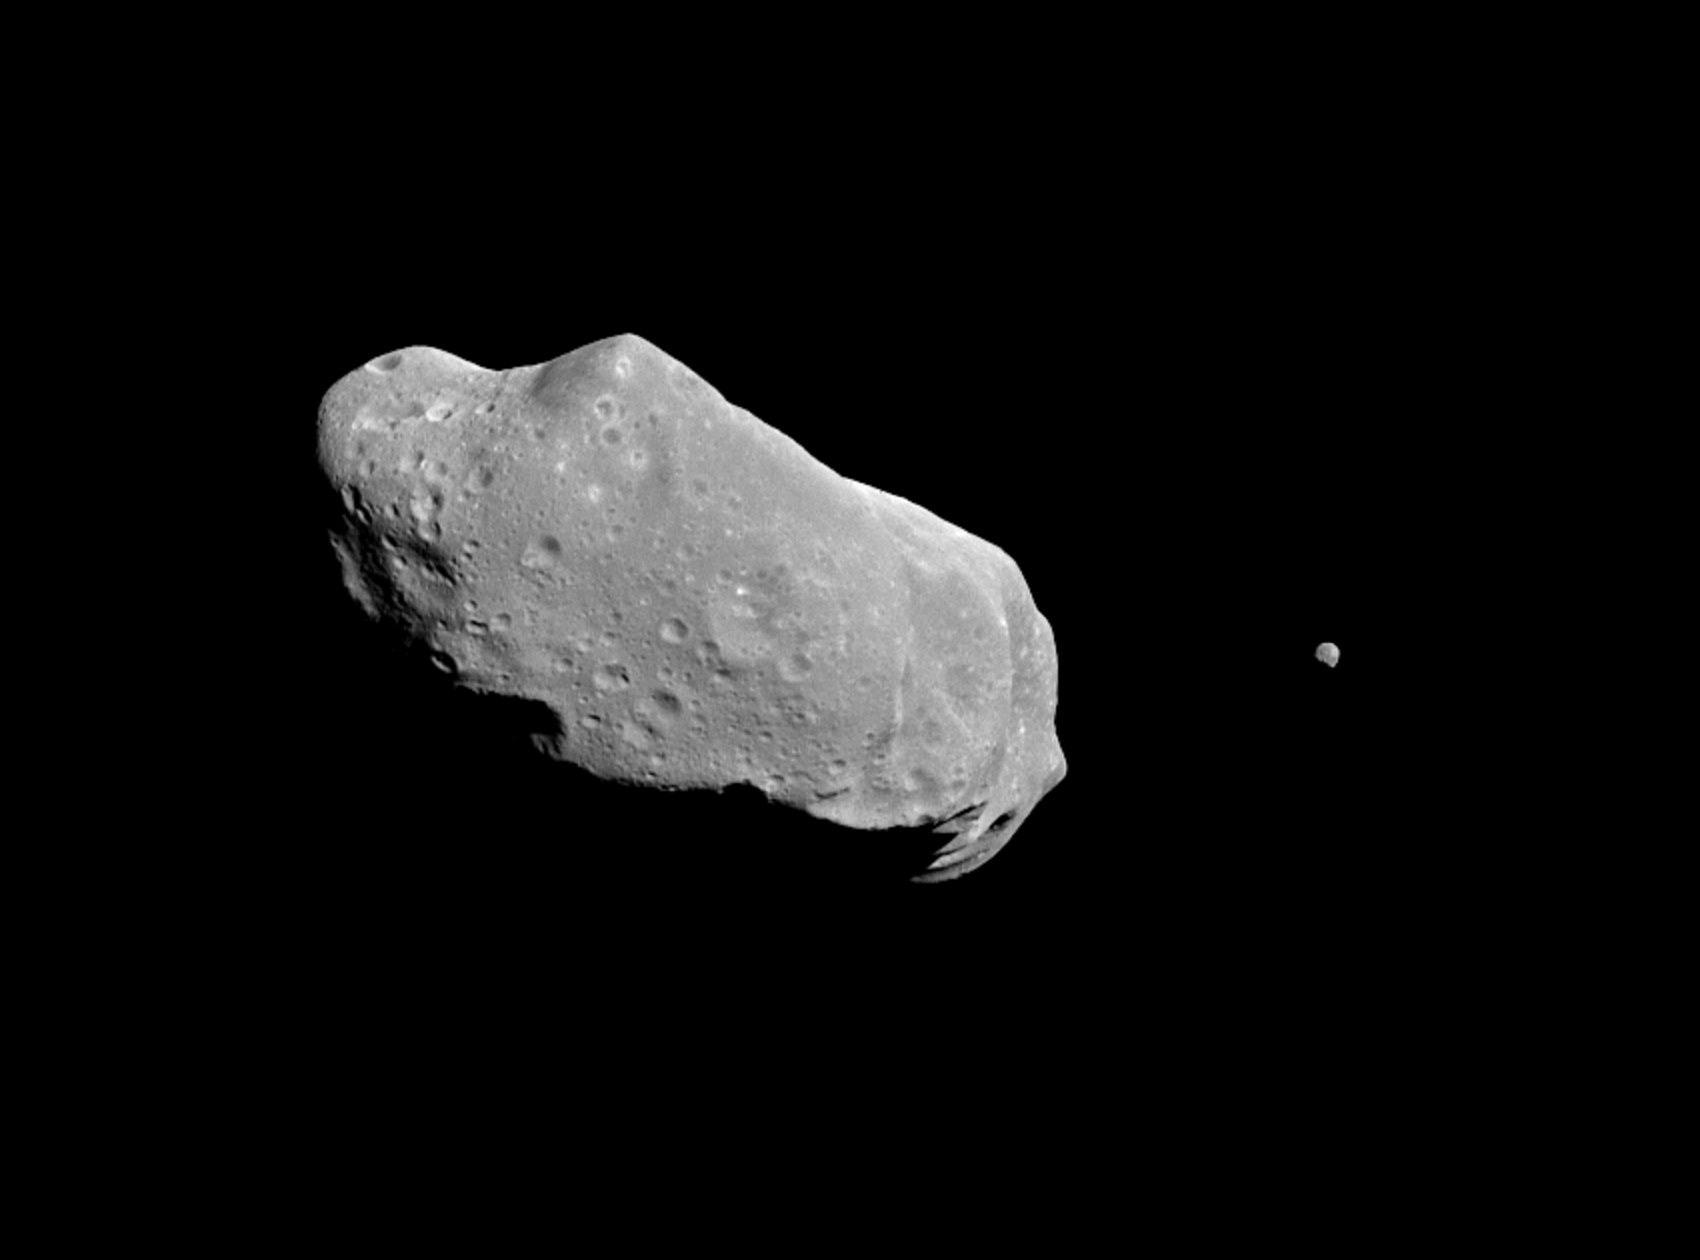

Asteroid Ida and Its Moon

This is the first full picture showing both asteroid 243 Ida and its newly discovered moon to be transmitted to Earth from the National Aeronautics and Space Administration’s (NASA’s) Galileo spacecraft–the first conclusive evidence that natural satellites of asteroids exist. Ida, the large object, is about 56 kilometers (35 miles) long. Ida’s natural satellite is the small object to the right. This portrait was taken by Galileo’s charge-coupled device (CCD) camera on August 28, 1993, about 14 minutes before the Jupiter-bound spacecraft’s closest approach to the asteroid, from a range of 10,870 kilometers (6,755 miles). Ida is a heavily cratered, irregularly shaped asteroid in the main asteroid belt between Mars and Jupiter — the 243rd asteroid to be discovered since the first was found at the beginning of the 19th century. Ida is a member of a group of asteroids called the Koronis family. The small satellite, which is about 1.5 kilometers (1 mile) across in this view, has yet to be given a name by astronomers. It has been provisionally designated ‘1993 (243) 1’ by the International Astronomical Union. (‘1993’ denotes the year the picture was taken, ‘243’ the asteroid number and ‘1’ the fact that it is the first moon of Ida to be found.) Although appearing to be ‘next’ to Ida, the satellite is actually in the foreground, slightly closer to the spacecraft than Ida is. Combining this image with data from Galileo’s near-infrared mapping spectrometer, the science team estimates that the satellite is about 100 kilometers (60 miles) away from the center of Ida. This image, which was taken through a green filter, is one of a six-frame series using different color filters. The spatial resolution in this image is about 100 meters (330 feet) per pixel.

Credit: NASA/JPL